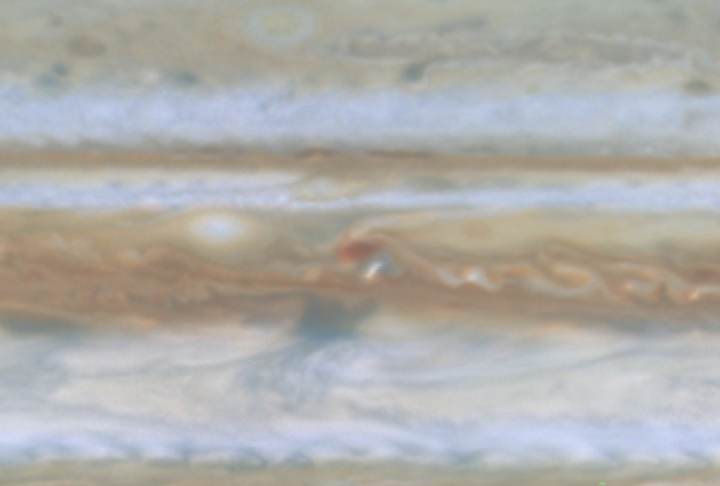

Storm Merger on Jupiter

Quicktime file (158k)
Larger AVI file (529k)

At the beginning of this movie clip, created from images taken by NASA’s Cassini spacecraft, a small white spot, probably a thunderstorm, lies to the south of a larger, brown spot on Jupiter. The white spot moves counterclockwise around the brown spot and breaks up. A part of the white spot is absorbed by the brown spot.

Cassini is a cooperative mission of NASA, the European Space Agency and the Italian Space Agency. JPL, a division of the California Institute of Technology in Pasadena, manages Cassini for NASA’s Office of Space Science, Washington, D.C.

Credit: NASA/JPL/University of Arizona